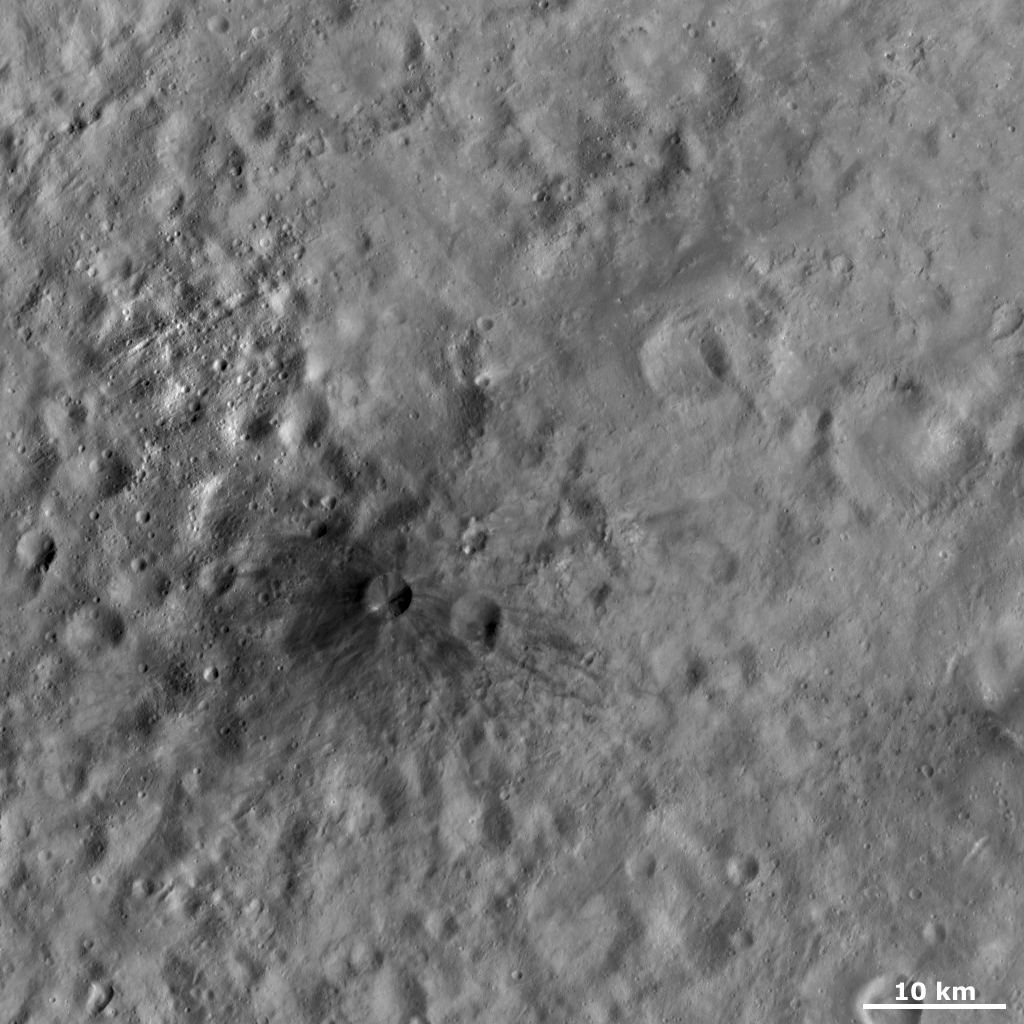

Aricia Tholus

This Dawn FC (framing camera) image shows Aricia Tholus, the dark hill that was presented in the previous Image of the Day. Tholus is a word used to describe a small dome-like mountain or hill. Aricia was the name of a city in ancient Italy. Aricia Tholus has a roughly 2 kilometer (1 mile) diameter crater near its summit, which is surrounded by a dark area. Dark rays extend from the summit for more than 10 kilometers (6 miles). The origin and formation mechanism of Aricia Tholus is currently under discussion. Also visible in this image are narrow, linear depressions (top left corner) and many degraded craters of various sizes.

This image is located in Vesta’s Marcia quadrangle and the center of the image is 10.3 degrees north latitude, 163.2 degrees east longitude. NASA’s Dawn spacecraft obtained this image with its framing camera on Oct. 21, 2011. This image was taken through the camera’s clear filter. The distance to the surface of Vesta is 700 kilometers (435 miles) and the image has a resolution of about 70 meters (230 feet) per pixel. This image was acquired during the HAMO (high-altitude mapping orbit) phase of the mission.

The Dawn mission to Vesta and Ceres is managed by NASA’s Jet Propulsion Laboratory, a division of the California Institute of Technology in Pasadena, for NASA’s Science Mission Directorate, Washington D.C. UCLA is responsible for overall Dawn mission science. The Dawn framing cameras have been developed and built under the leadership of the Max Planck Institute for Solar System Research, Katlenburg-Lindau, Germany, with significant contributions by DLR German Aerospace Center, Institute of Planetary Research, Berlin, and in coordination with the Institute of Computer and Communication Network Engineering, Braunschweig. The Framing Camera project is funded by the Max Planck Society, DLR, and NASA/JPL.

Credit: NASA/JPL-Caltech/UCLA/MPS/DLR/IDA